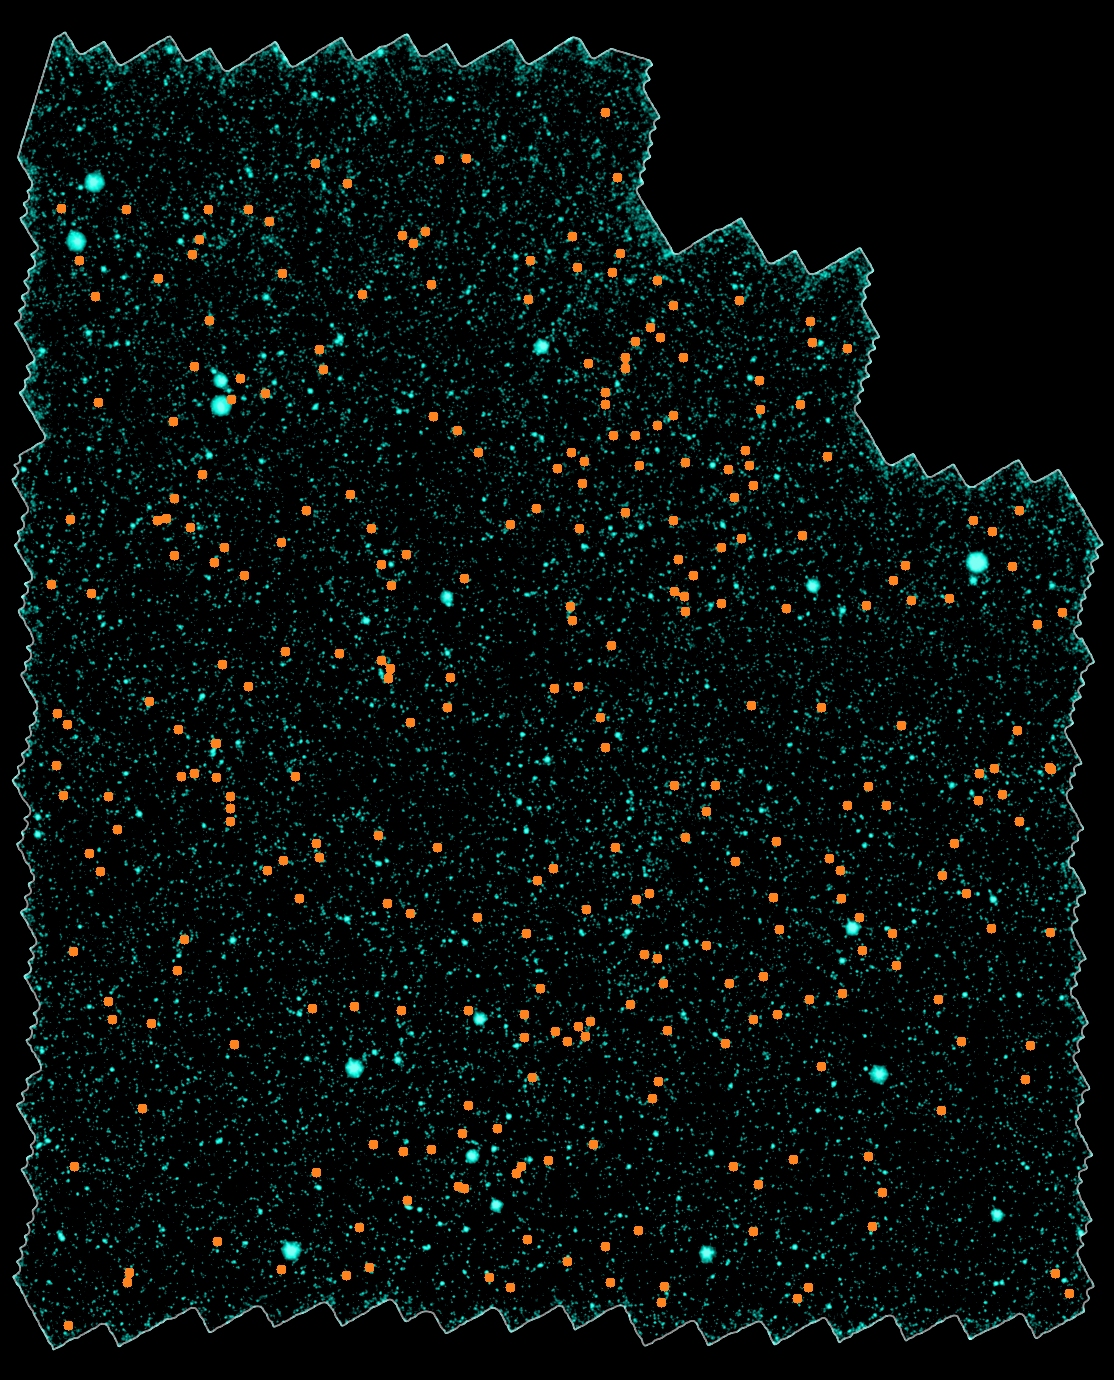

Galaxies Gather at Great Distances

Distant Galaxy Cluster Infrared Survey Poster

Bird’s Eye
View Mosaic Bird’s Eye View
Mosaic with Clusters

9.1 Billion Light-Years8.7 Billion Light-Years8.6 Billion Light-Years
Astronomers have discovered nearly 300 galaxy clusters and groups, including almost 100 located 8 to 10 billion light-years away, using the space-based Spitzer Space Telescope and the ground-based Mayall 4-meter telescope at Kitt Peak National Observatory in Tucson, Ariz. The new sample represents a six-fold increase in the number of known galaxy clusters and groups at such extreme distances, and will allow astronomers to systematically study massive galaxies two-thirds of the way back to the Big Bang.

A mosaic portraying a bird’s eye view of the field in which the distant clusters were found is shown at upper left. It spans a region of sky 40 times larger than that covered by the full moon as seen from Earth. Thousands of individual images from Spitzer’s infrared array camera instrument were stitched together to create this mosaic. The distant clusters are marked with orange dots.

Close-up images of three of the distant galaxy clusters are shown in the adjoining panels. The clusters appear as a concentration of red dots near the center of each image. These images reveal the galaxies as they were over 8 billion years ago, since that’s how long their light took to reach Earth and Spitzer’s infrared eyes.

These pictures are false-color composites, combining ground-based optical images captured by the Mosaic-I camera on the Mayall 4-meter telescope at Kitt Peak, with infrared pictures taken by Spitzer’s infrared array camera. Blue and green represent visible light at wavelengths of 0.4 microns and 0.8 microns, respectively, while red indicates infrared light at 4.5 microns.

Kitt Peak National Observatory is part of the National Optical Astronomy Observatory in Tuscon, Ariz.

Credit: NASA/JPL-Caltech/NOAO